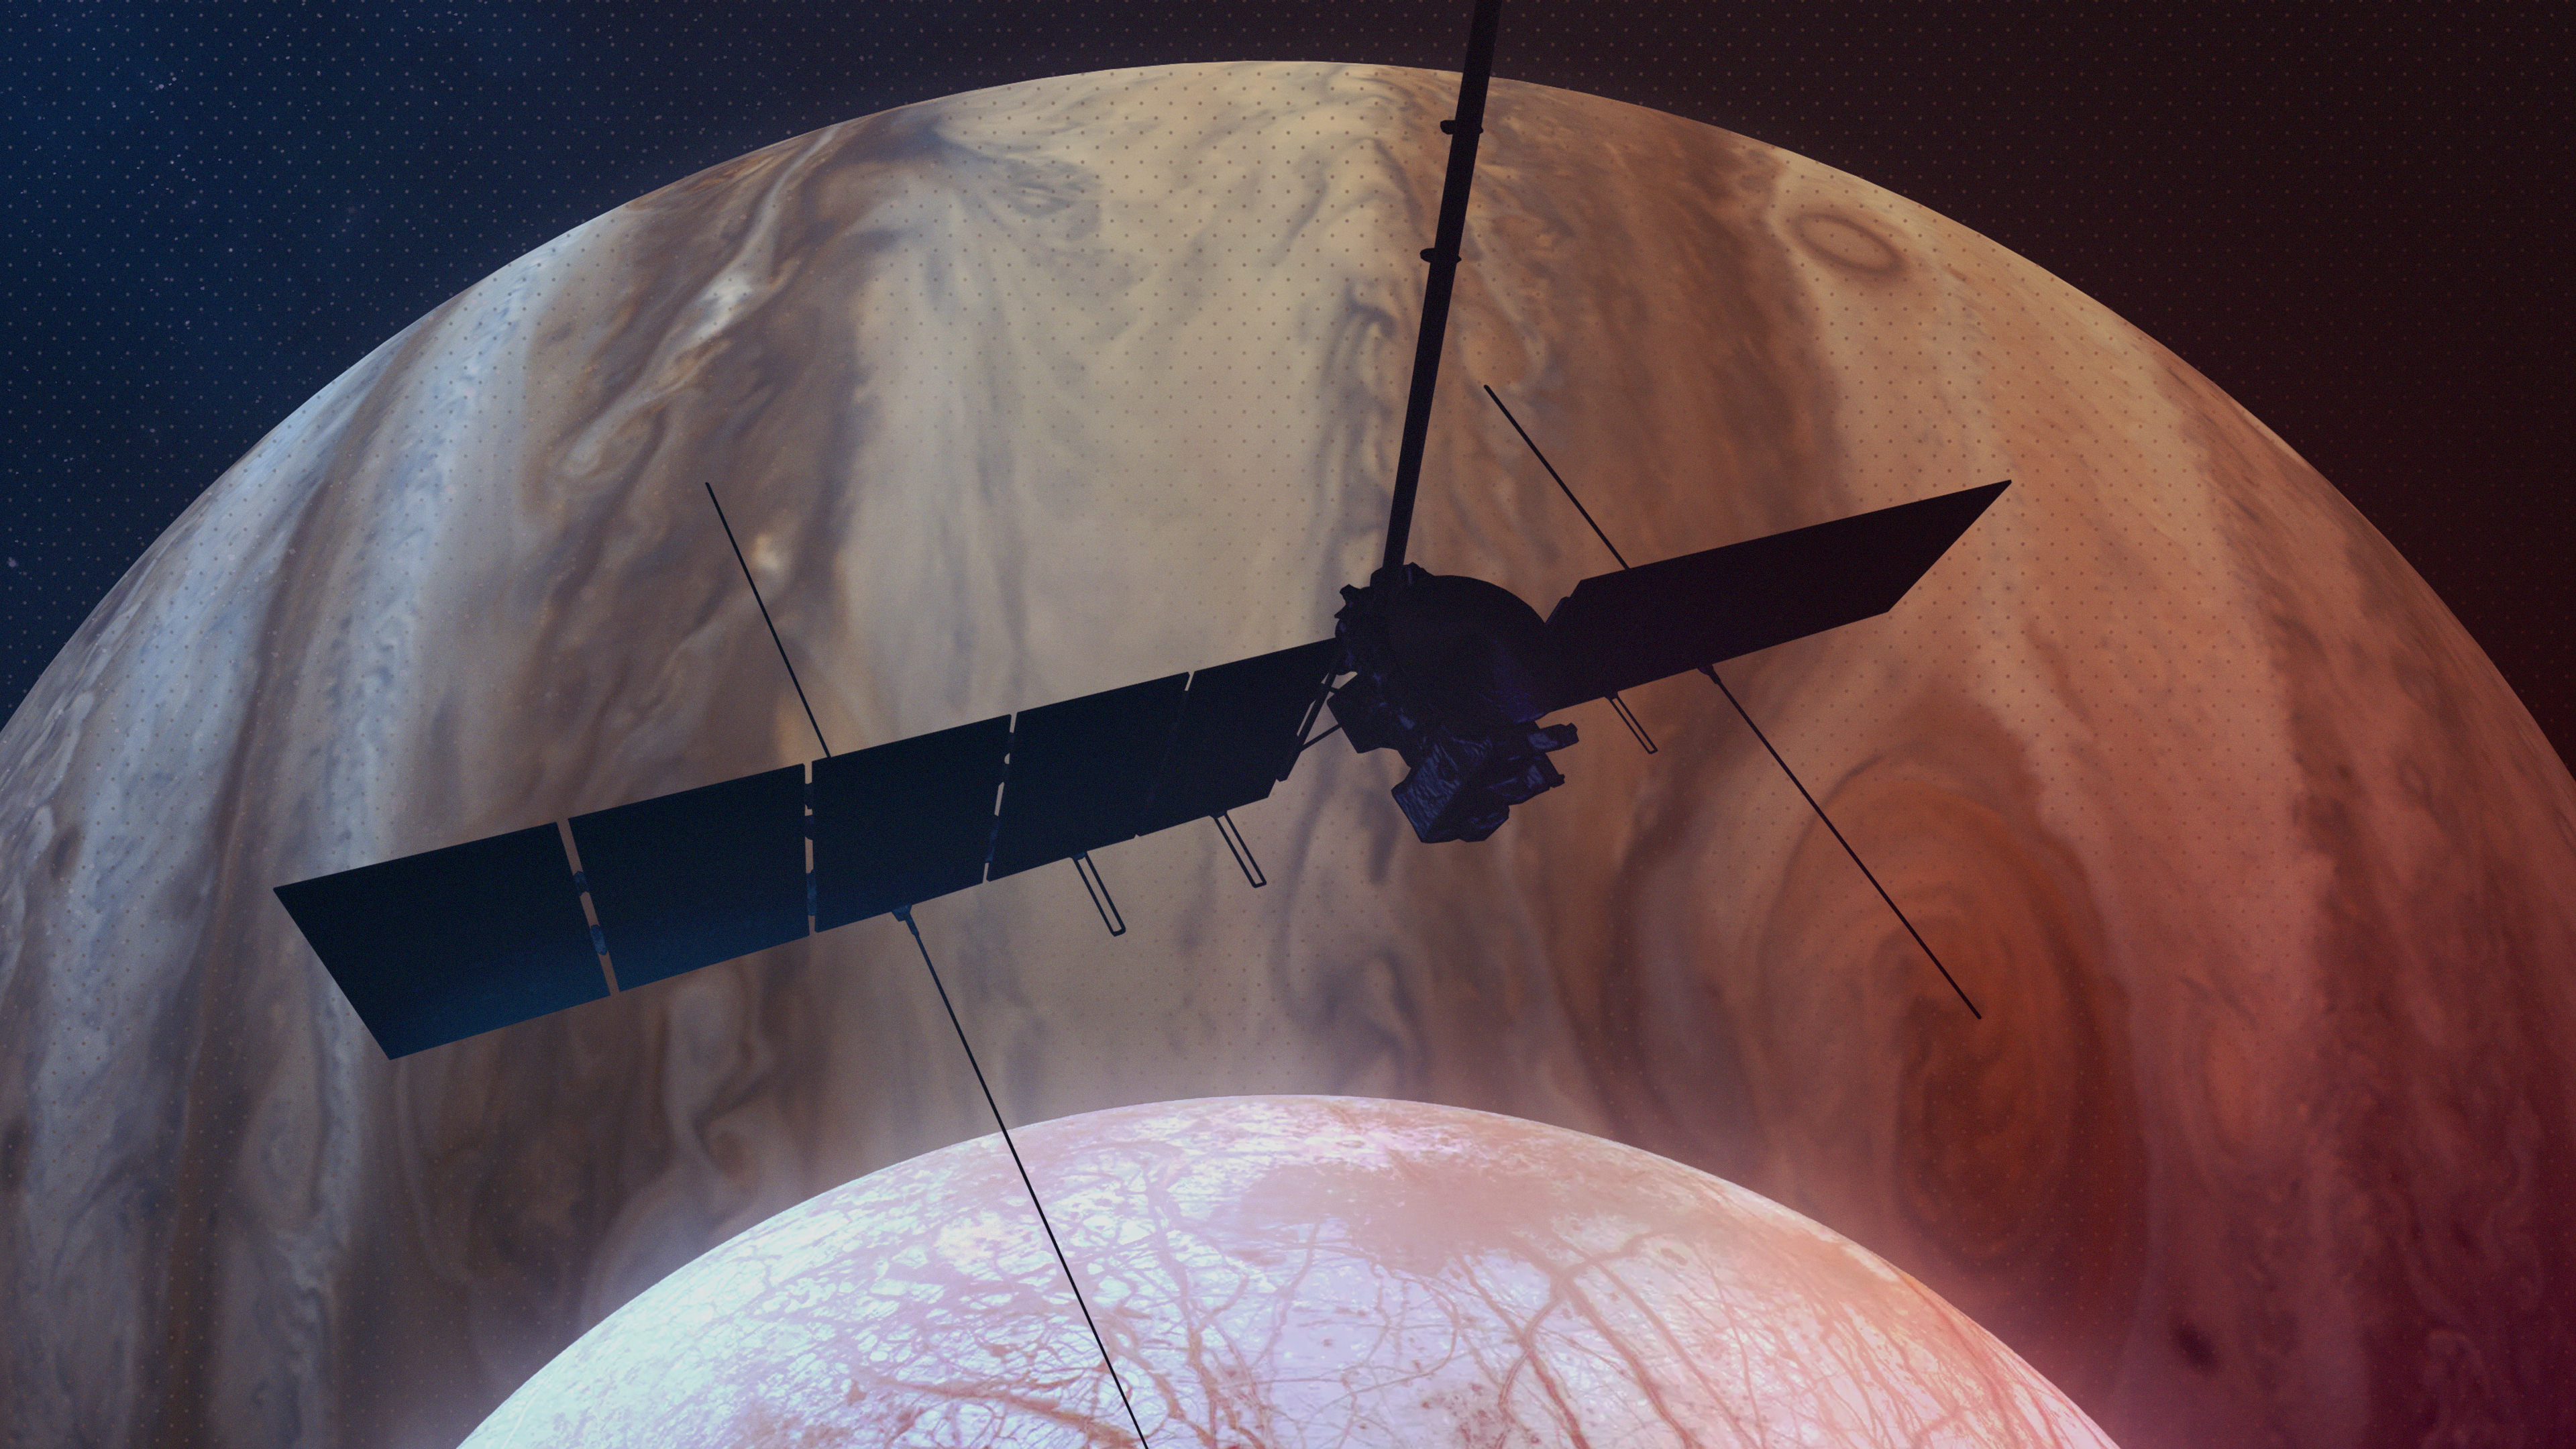

Europa Clipper Spies Jupiter and Europa (Artist’s Concept)

This artist’s concept depicts NASA’s Europa Clipper spacecraft silhouetted against Jupiter as it passes over the gas giant’s icy moon Europa (bottom center). Scheduled to orbit Jupiter beginning in April 2030, the mission will be the first to specifically target Europa for detailed science investigation.

Europa Clipper’s three main science objectives are to determine the thickness of the moon’s icy shell and its interactions with the ocean below, to investigate its composition, and to characterize its geology. The mission’s detailed exploration of Europa will help scientists better understand the astrobiological potential for habitable worlds beyond our planet.

Managed by Caltech in Pasadena, California, NASA’s Jet Propulsion Laboratory leads the development of the Europa Clipper mission in partnership with APL for NASA’s Science Mission Directorate in Washington. APL designed the main spacecraft body in collaboration with JPL and NASA’s Goddard Space Flight Center in Greenbelt, Maryland, NASA’s Marshall Space Flight Center in Huntsville, Alabama, and Langley Research Center in Hampton, Virginia. The Planetary Missions Program Office at Marshall executes program management of the Europa Clipper mission.

NASA’s Launch Services Program, based at Kennedy, manages the launch service for the Europa Clipper spacecraft, which will launch on a SpaceX Falcon Heavy rocket from Launch Complex 39A at Kennedy.

Credit: NASA/JPL-Caltech